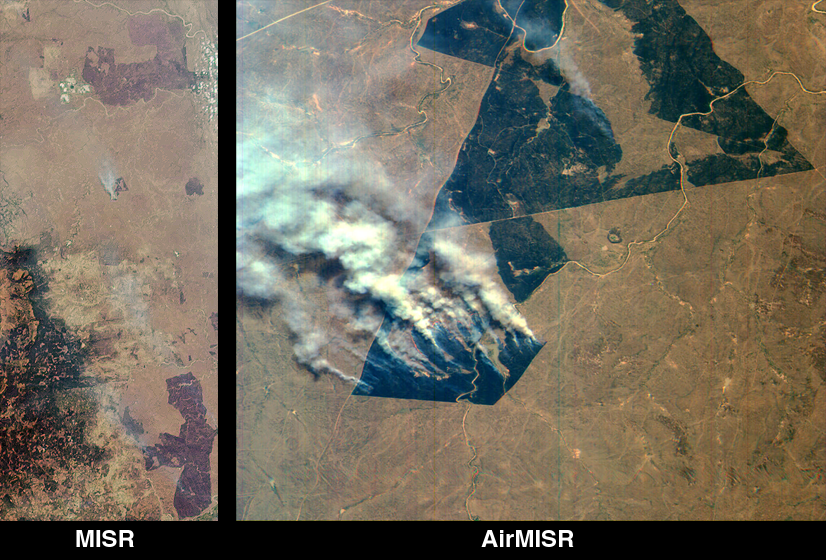

MISR and AirMISR Simultaneously Observe African Grassland Fires

These images of northeastern South Africa, near Kruger National Park, were acquired on September 7, 2000. The left image shows an 85-kilometer wide x 200-kilometer long area captured by MISR’s aftward-viewing 45-degree camera. At lower left are the Drakensberg Mountains; to the east of this range a large burn scar with thin smoke plumes from still-smoldering fires is visible. Near the top of the image another large burn scar with an open-pit mine at its western edge can be seen. Other burn scars are scattered throughout the image.

Just above the center of the lefthand image is a polygonal burn scar with a set of smoke plumes from actively burning fires at its southwestern tip. The righthand image, which is a “zoomed-in” view of the area, was acquired almost simultaneously by MISR’s airborne counterpart, AirMISR, aboard a NASA ER-2 high-altitude aircraft. AirMISR contains a single camera that rotates to different view angles; when this image was acquired the camera was pointed straight downward. Because the ER-2 aircraft flies at an altitude of 20 kilometers, whereas the Terra spacecraft orbits the Earth 700 kilometers above the ground, the AirMISR image has 35 times finer spatial resolution. The AirMISR image covers about 9 kilometers x 9 kilometers. Unlike the MISR view, the AirMISR data are in “raw” form and processing to remove radiometric and geometric distortions has not yet been performed.

Fires such as those shown in the images are deliberately set to burn off dry vegetation, and constitute a widespread agricultural practice in many parts of Africa. These MISR and AirMISR images are part of an international field, aircraft, and satellite data collection and analysis campaign known as SAFARI-2000, the Southern Africa Regional Science Initiative. SAFARI-2000 is designed, in part, to study the effects of large-scale human activities on the regional climate, meteorology, and ecosystems.

MISR was built and is managed by NASA’s Jet Propulsion Laboratory, Pasadena, CA, for NASA’s Office of Earth Science, Washington, DC. The Terra satellite is managed by NASA’s Goddard Space Flight Center, Greenbelt, MD. JPL is a division of the California Institute of Technology.

Credit: NASA/GSFC/JPL, MISR and AirMISR Science Teams.